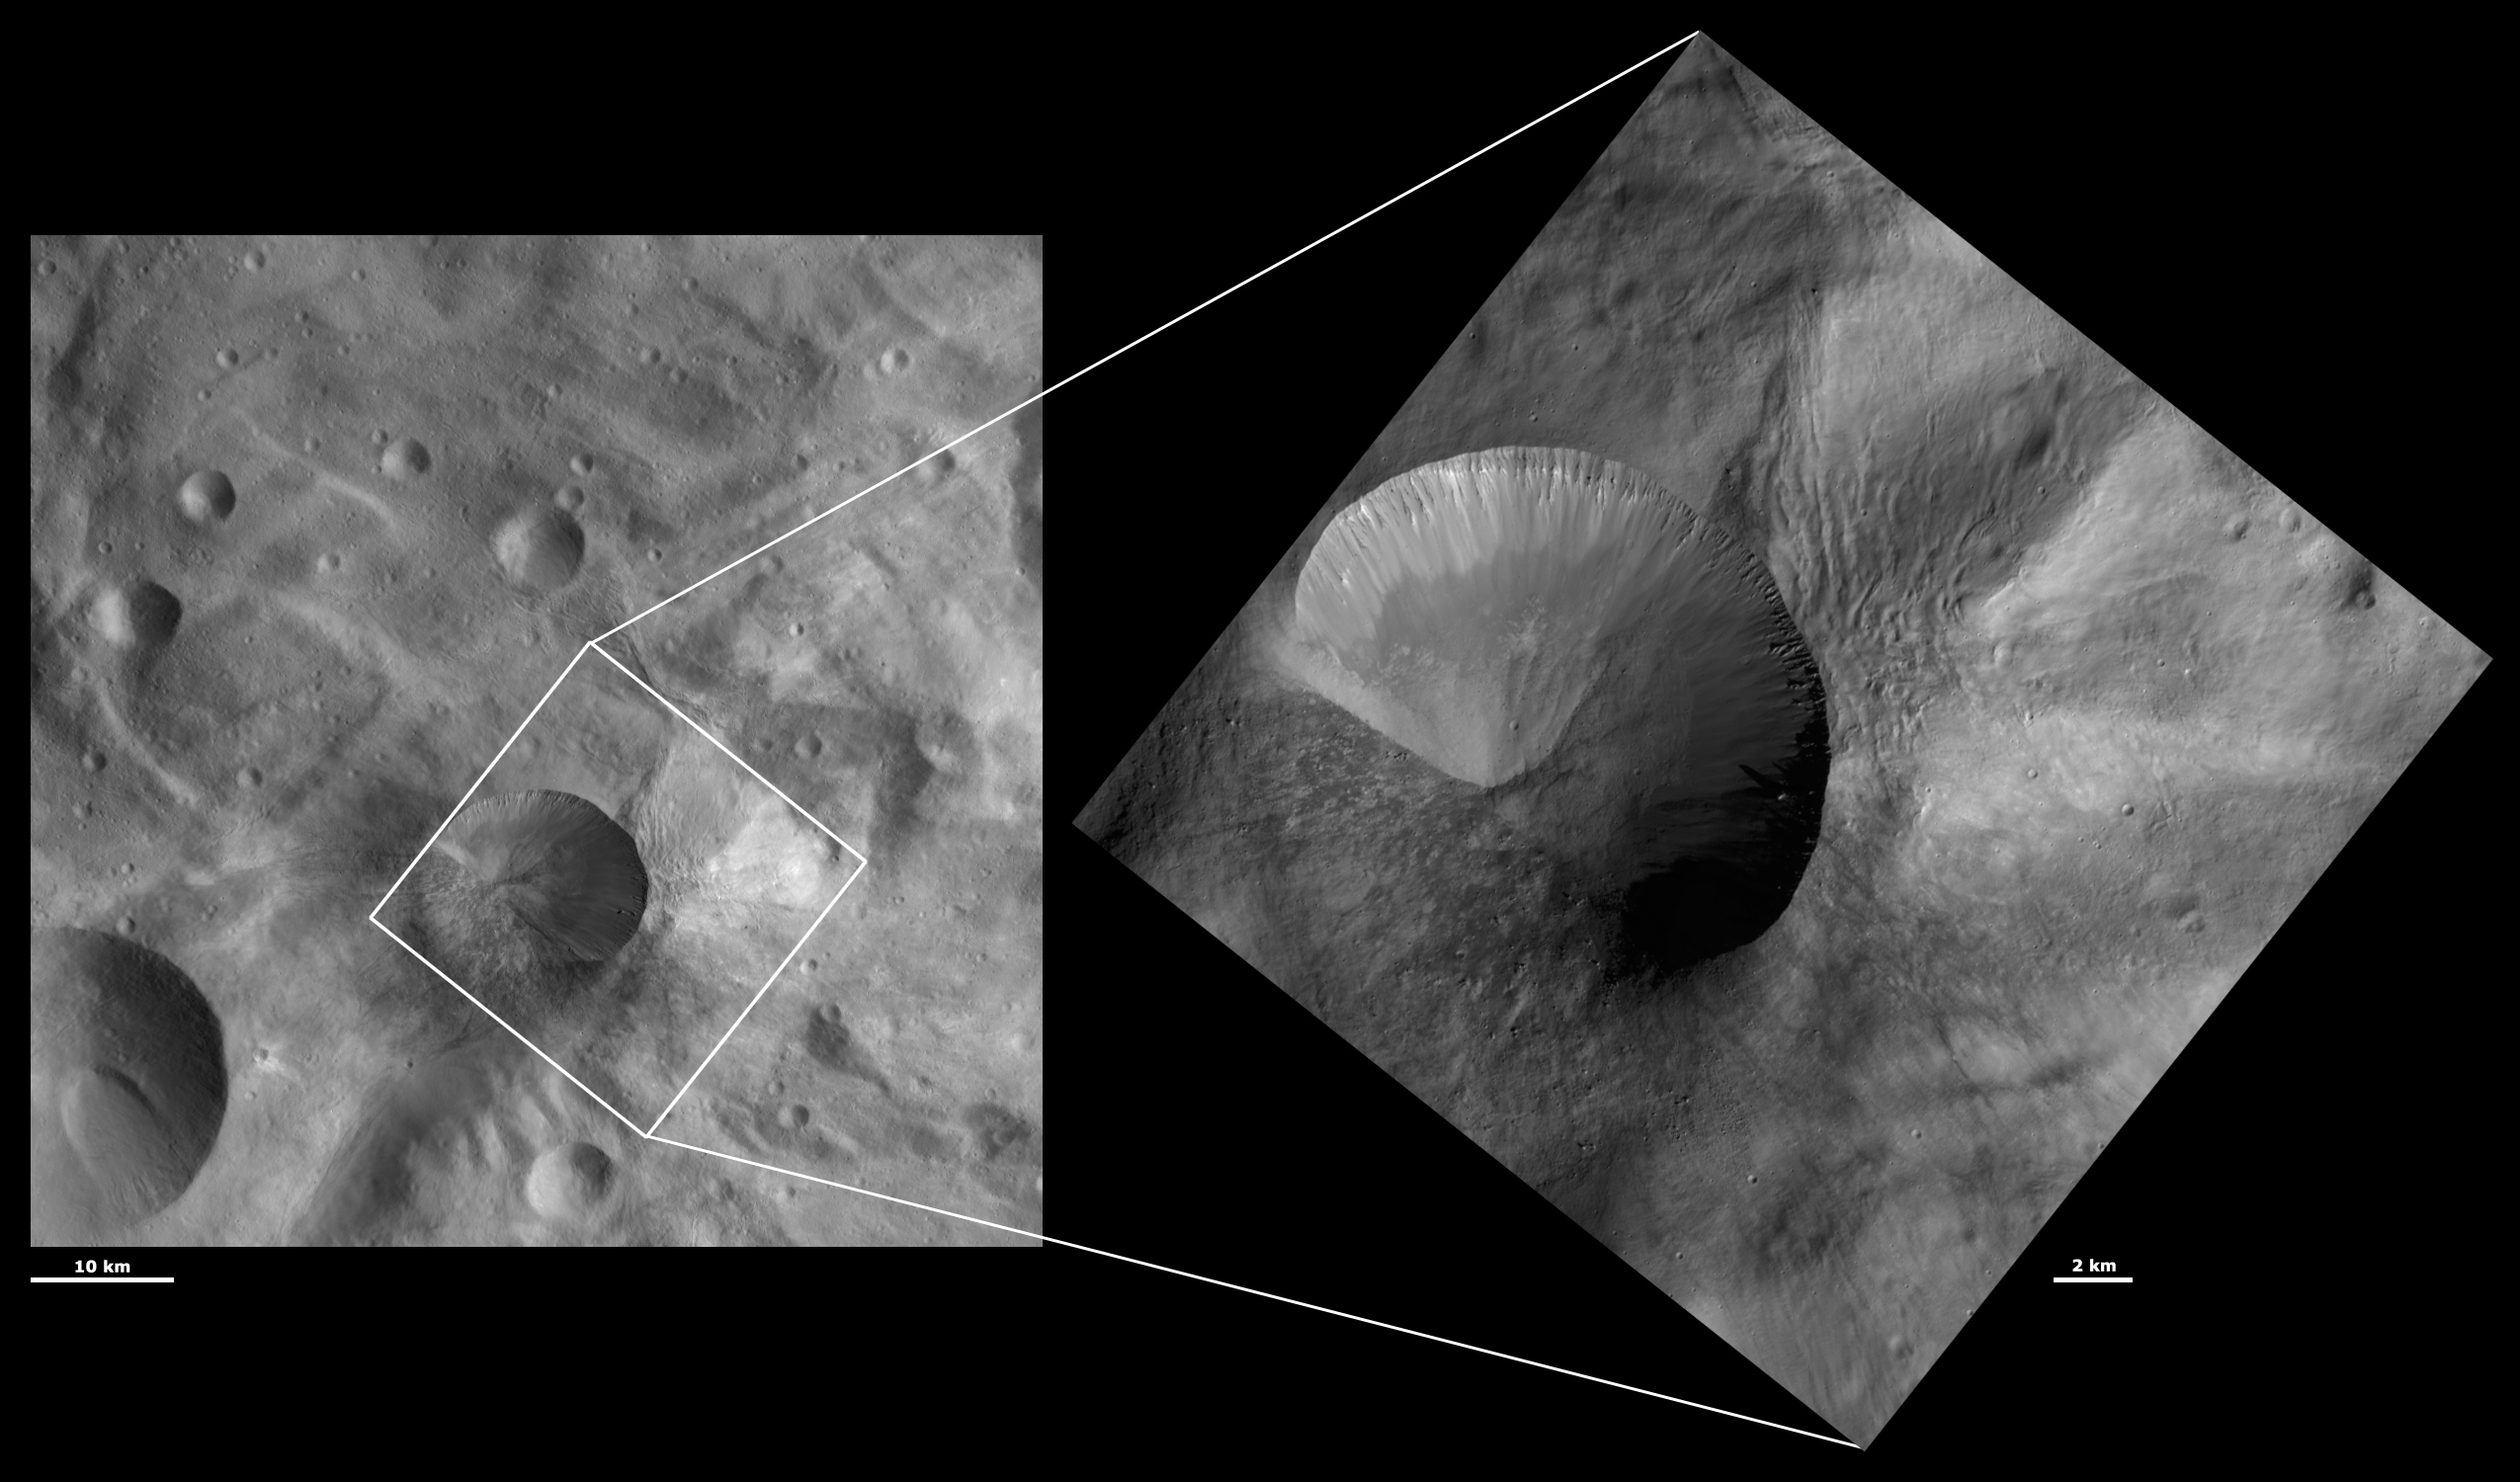

HAMO and LAMO Images of Antonia Crater

These Dawn framing camera (FC) images of Vesta show Antonia crater at both HAMO (high-altitude mapping orbit) and LAMO (low-altitude mapping orbit) resolutions. The left image is the HAMO image and the right image is the LAMO image. Antonia is the large crater that dominates the LAMO image. The LAMO image is approximately 3 times better spatial resolution than the HAMO image. In images with higher spatial resolutions smaller objects can be better distinguished. Antonia crater was identified as an unusual crater from the HAMO images but the LAMO image of Antonia is spectacular. Most of Antonia has a sharp rim with finely spaced gullies running around the crater below the rim. There are also subtle variations of the brightness of the material in Antonia visible in the LAMO image. The LAMO image also highlights the boulders and mottled appearance of the slump of material on Antonia’s left side. The ridged morphology of the material outside of the right rim of Antonia is also made clearer in the LAMO image.

These images are located in Vesta’s Tuccia quadrangle, in Vesta’s southern hemisphere. NASA’s Dawn spacecraft obtained the left image with its framing camera on Oct. 24, 2011. This image was taken through the camera’s clear filter. The distance to the surface of Vesta is 700 kilometers (435 miles) and the image has a resolution of about 69 meters (226 feet) per pixel. This image was acquired during the HAMO (high-altitude mapping orbit) phase of the mission. NASA’s Dawn spacecraft obtained the right image with its framing camera on Dec. 21, 2011. This image was taken through the camera’s clear filter. The distance to the surface of Vesta is 272 kilometers (169 miles) and the image has a resolution of about 25 meters (82 feet) per pixel. This image was acquired during the LAMO (low-altitude mapping orbit) phase of the mission.

The Dawn mission to Vesta and Ceres is managed by NASA’s Jet Propulsion Laboratory, a division of the California Institute of Technology in Pasadena, for NASA’s Science Mission Directorate, Washington D.C. UCLA is responsible for overall Dawn mission science. The Dawn framing cameras have been developed and built under the leadership of the Max Planck Institute for Solar System Research, Katlenburg-Lindau, Germany, with significant contributions by DLR German Aerospace Center, Institute of Planetary Research, Berlin, and in coordination with the Institute of Computer and Communication Network Engineering, Braunschweig. The framing camera project is funded by the Max Planck Society, DLR, and NASA/JPL.

Credit: NASA/JPL-Caltech/UCLA/MPS/DLR/IDA